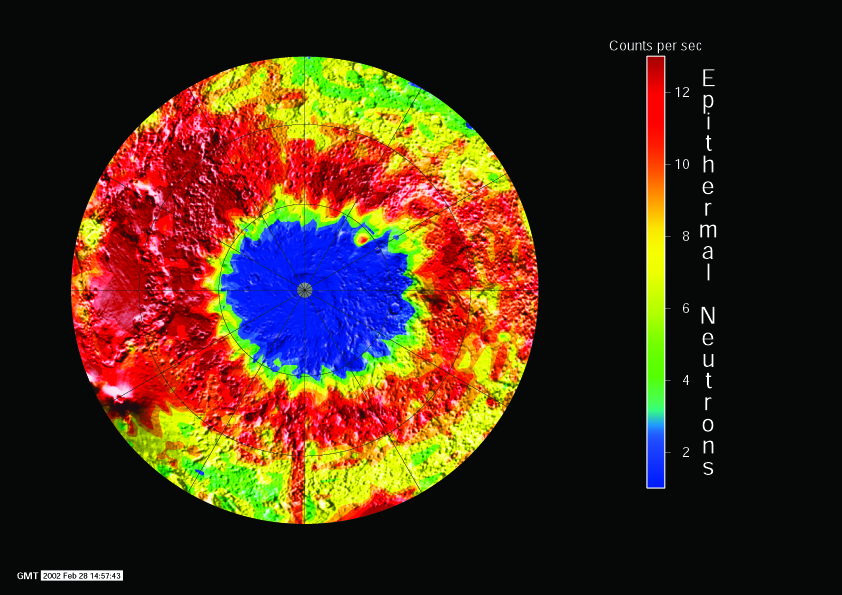

South Pole Neutron View

NASA’s 2001 Mars Odyssey spacecraft provided this view of the south pole of Mars in intermediate-energy, or epithermal, neutrons. Soil enriched in hydrogen is indicated by the deep blue colors on the map, where a low intensity of epithermal neutrons is found. The view shown here of the south pole of Mars comes from measurements made during the first week of Mars Odyssey’s mapping, in February 2002, using the neutron spectrometer instrument.

NASA’s Jet Propulsion Laboratory, Pasadena, Calif., manages the 2001 Mars Odyssey mission for NASA’s Office of Space Science, Washington, D.C. The neutron spectrometer was supplied by the Los Alamos National Laboratory,Los Alamos, N.M., and is one of the instruments in the gamma ray spectrometer instrument suite, which was supplied by the University of Arizona, Tucson. Lockheed Martin Astronautics, Denver, is the prime contractor for the project, and developed and built the orbiter. See http://grs.lpl.arizona.edu for more information. Odyssey mission operations are conducted jointly from Lockheed Martin and from JPL, a division of the California Institute of Technology in Pasadena.

Credit: NASA/Jet Propulsion Laboratory/University of Arizona